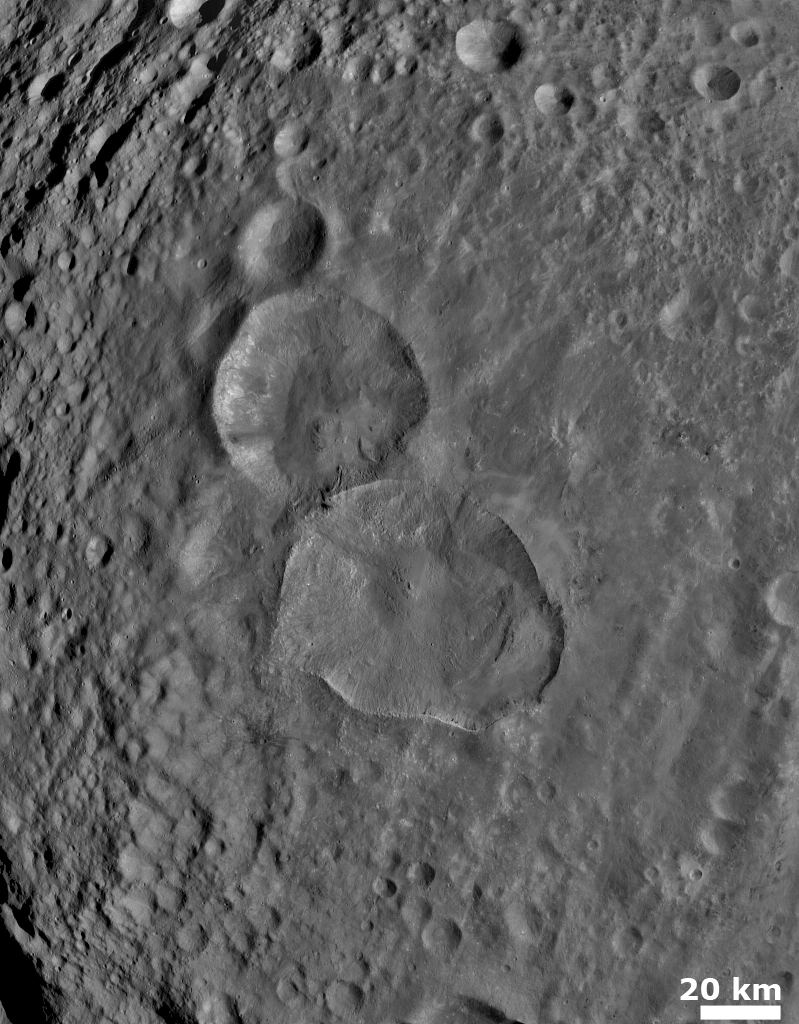

Two Large Young Craters

NASA’s Dawn spacecraft obtained this image with its framing camera on August 6, 2011. This image was taken through the framing camera’s clear filter aboard the spacecraft. The framing camera has a resolution about 280 yards (260 meters) per pixel.

The Dawn mission to Vesta and Ceres is managed by the Jet Propulsion Laboratory, for NASA’s Science Mission Directorate, Washington, D.C. It is a project of the Discovery Program managed by NASA’s Marshall Space Flight Center, Huntsville, Ala. UCLA is responsible for overall Dawn mission science. Orbital Sciences Corporation of Dulles, Va., designed and built the Dawn spacecraft.

The framing cameras were developed and built under the leadership of the Max Planck Institute for Solar System Research, Katlenburg-Lindau, Germany, with significant contributions by the German Aerospace Center (DLR) Institute of Planetary Research, Berlin, and in coordination with the Institute of Computer and Communication Network Engineering, Braunschweig. The framing camera project is funded by NASA, the Max Planck Society and DLR. JPL is a division of the California Institute of Technology, in Pasadena.

Credit: NASA/JPL-Caltech/UCLA/MPS/DLR/IDA